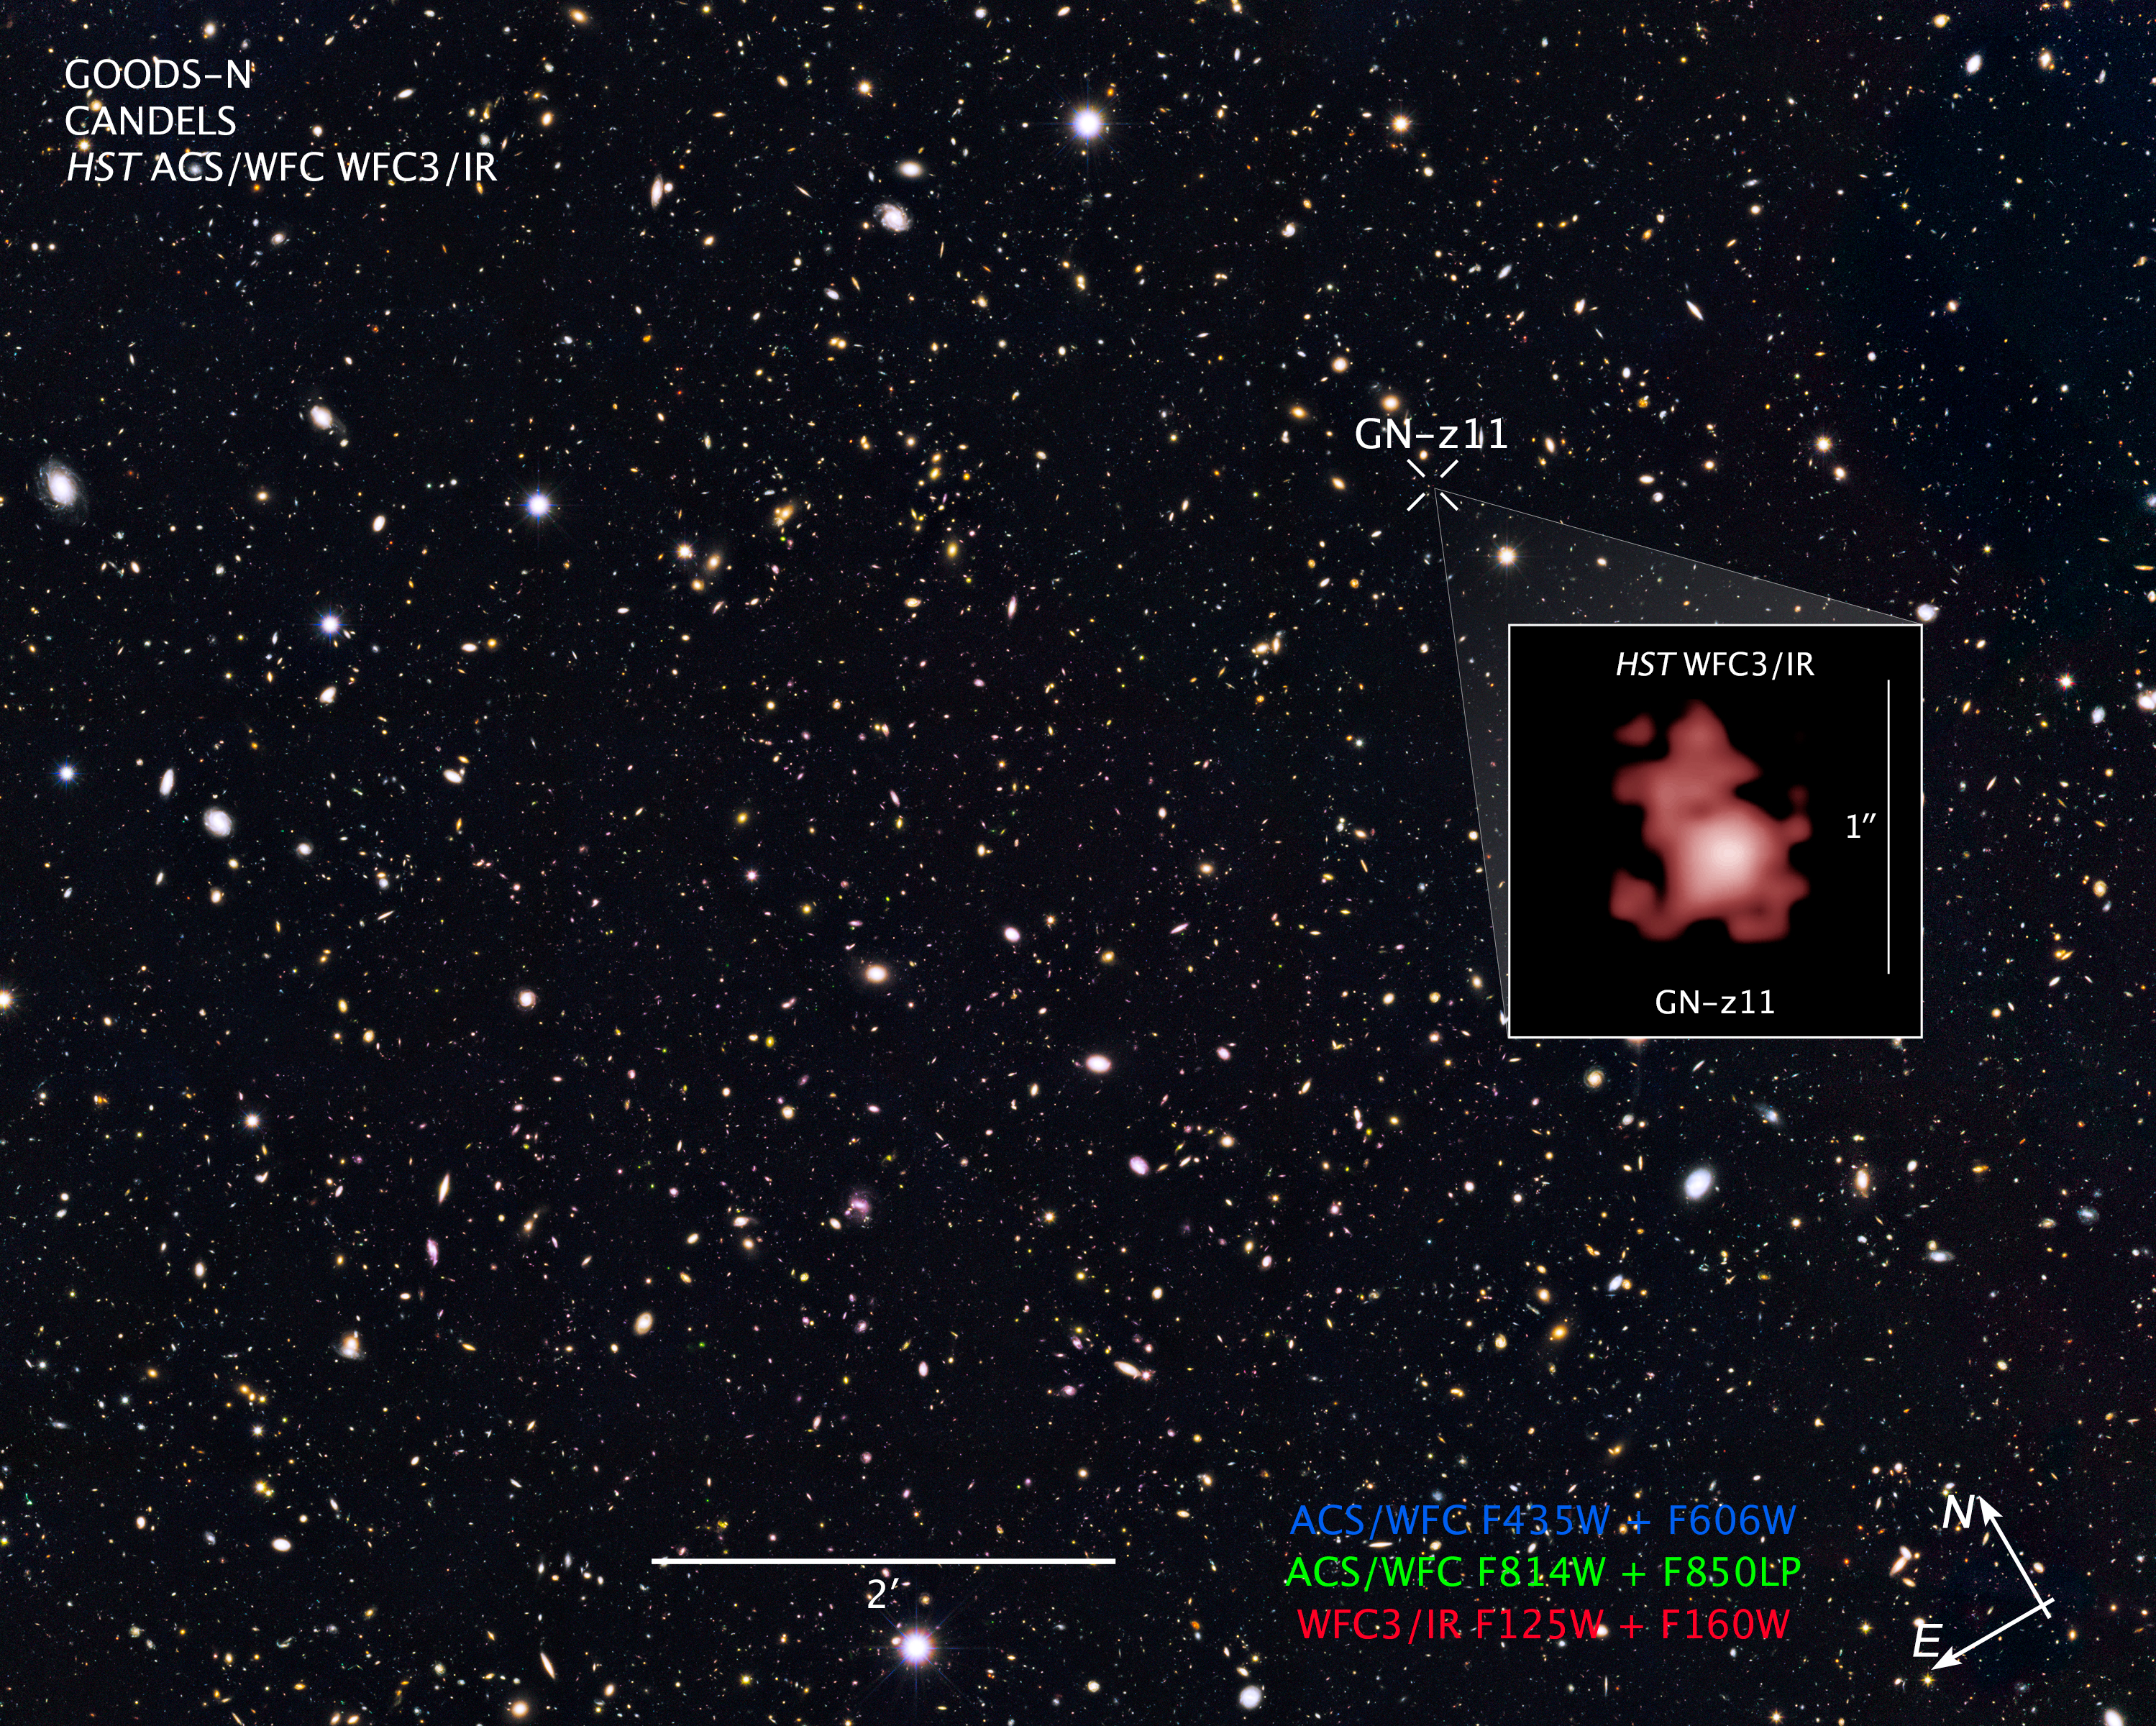

Compass and Scale Image for GOODS-N and GN-z11

Object Name: GOODS North Survey, and GN-z11 (inset image)
Object Description: Farthest Galaxy Candidate from CANDELS/GOODS-N Field
Instrument: HST/ACS/WFC, and HST/WFC3/IR
Filters: Main CANDELS/GOODS-N Field: HST/ACS/WFC: F435W (B), F606W (V), F814W (I), and F850LP (z), and HST/WFC3/IR: F105W (Y), F125W (J), and F160W (H) Grism Data (February 11, 2015, and April 3, 2015): HST/WFC3/IR: G141

The main GOODS-N composite includes exposures acquired by the ACS and WFC3 instruments on the Hubble Space Telescope. Several filters were used to sample broad wavelength ranges. The color results from assigning different hues (colors) to each monochromatic (grayscale) image associated with an individual filter. In this case, the assigned colors are: Blue: F435W (B) + F606W (V) Green: F814W (I) + F850LP (z) Red: F125W (J) + F160W (H)

Credit: NASA, ESA, P. Oesch (Yale University), G. Brammer (STScI), P. van Dokkum (Yale University), and G. Illingworth (University of California, Santa Cruz)